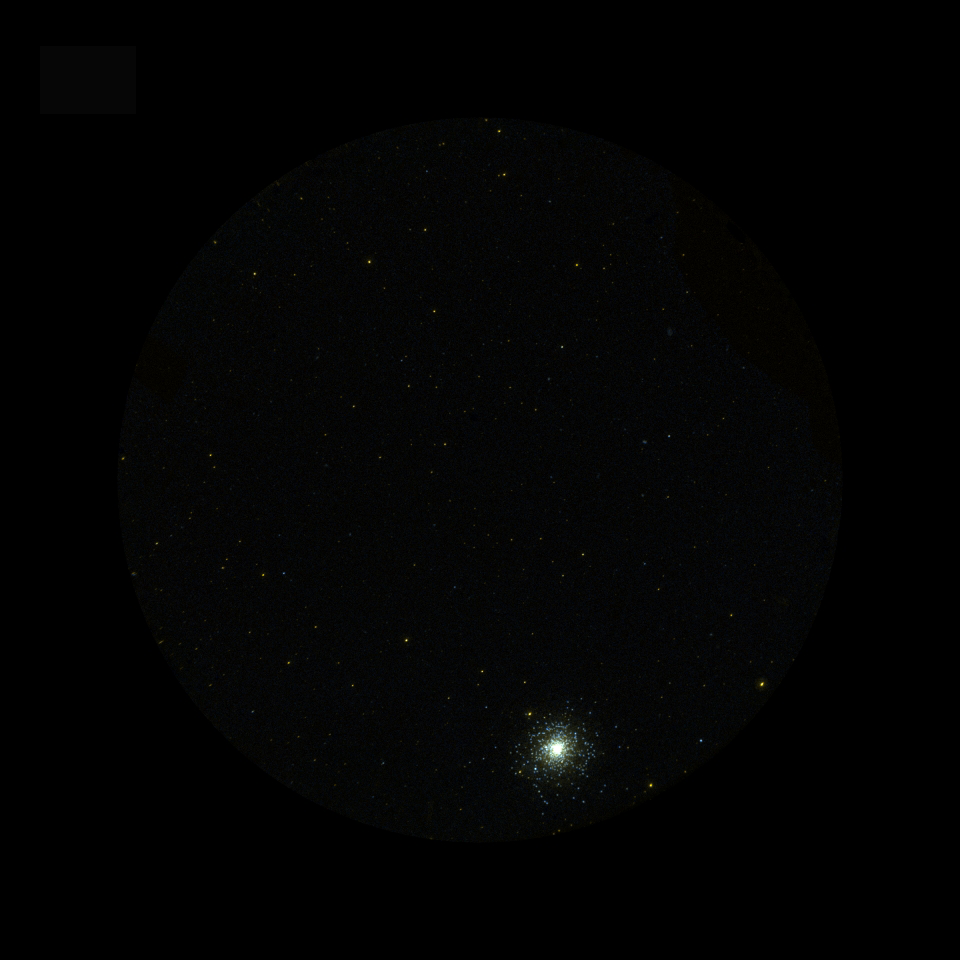

Globular Cluster Messier 2 in Aquarius

This image of the Globular cluster Messier 2 (M2) was taken by Galaxy Evolution Explorer on August 20, 2003. This image is a small section of a single All Sky Imaging Survey exposure of only 129 seconds in the constellation Aquarius. This picture is a combination of Galaxy Evolution Explorer images taken with the far ultraviolet (colored blue) and near ultraviolet detectors (colored red). Globular clusters are gravitationally bound systems of hundreds of thousands of stars that orbit in the halos of galaxies. The globular clusters in out Milky Way galaxy contain some of the oldest stars known. M2 lies 33,000 light years from our Sun with stars distributed in a spherical system with a radius of approximately 100 light years.

Credit: NASA/JPL/California Institute of Technology